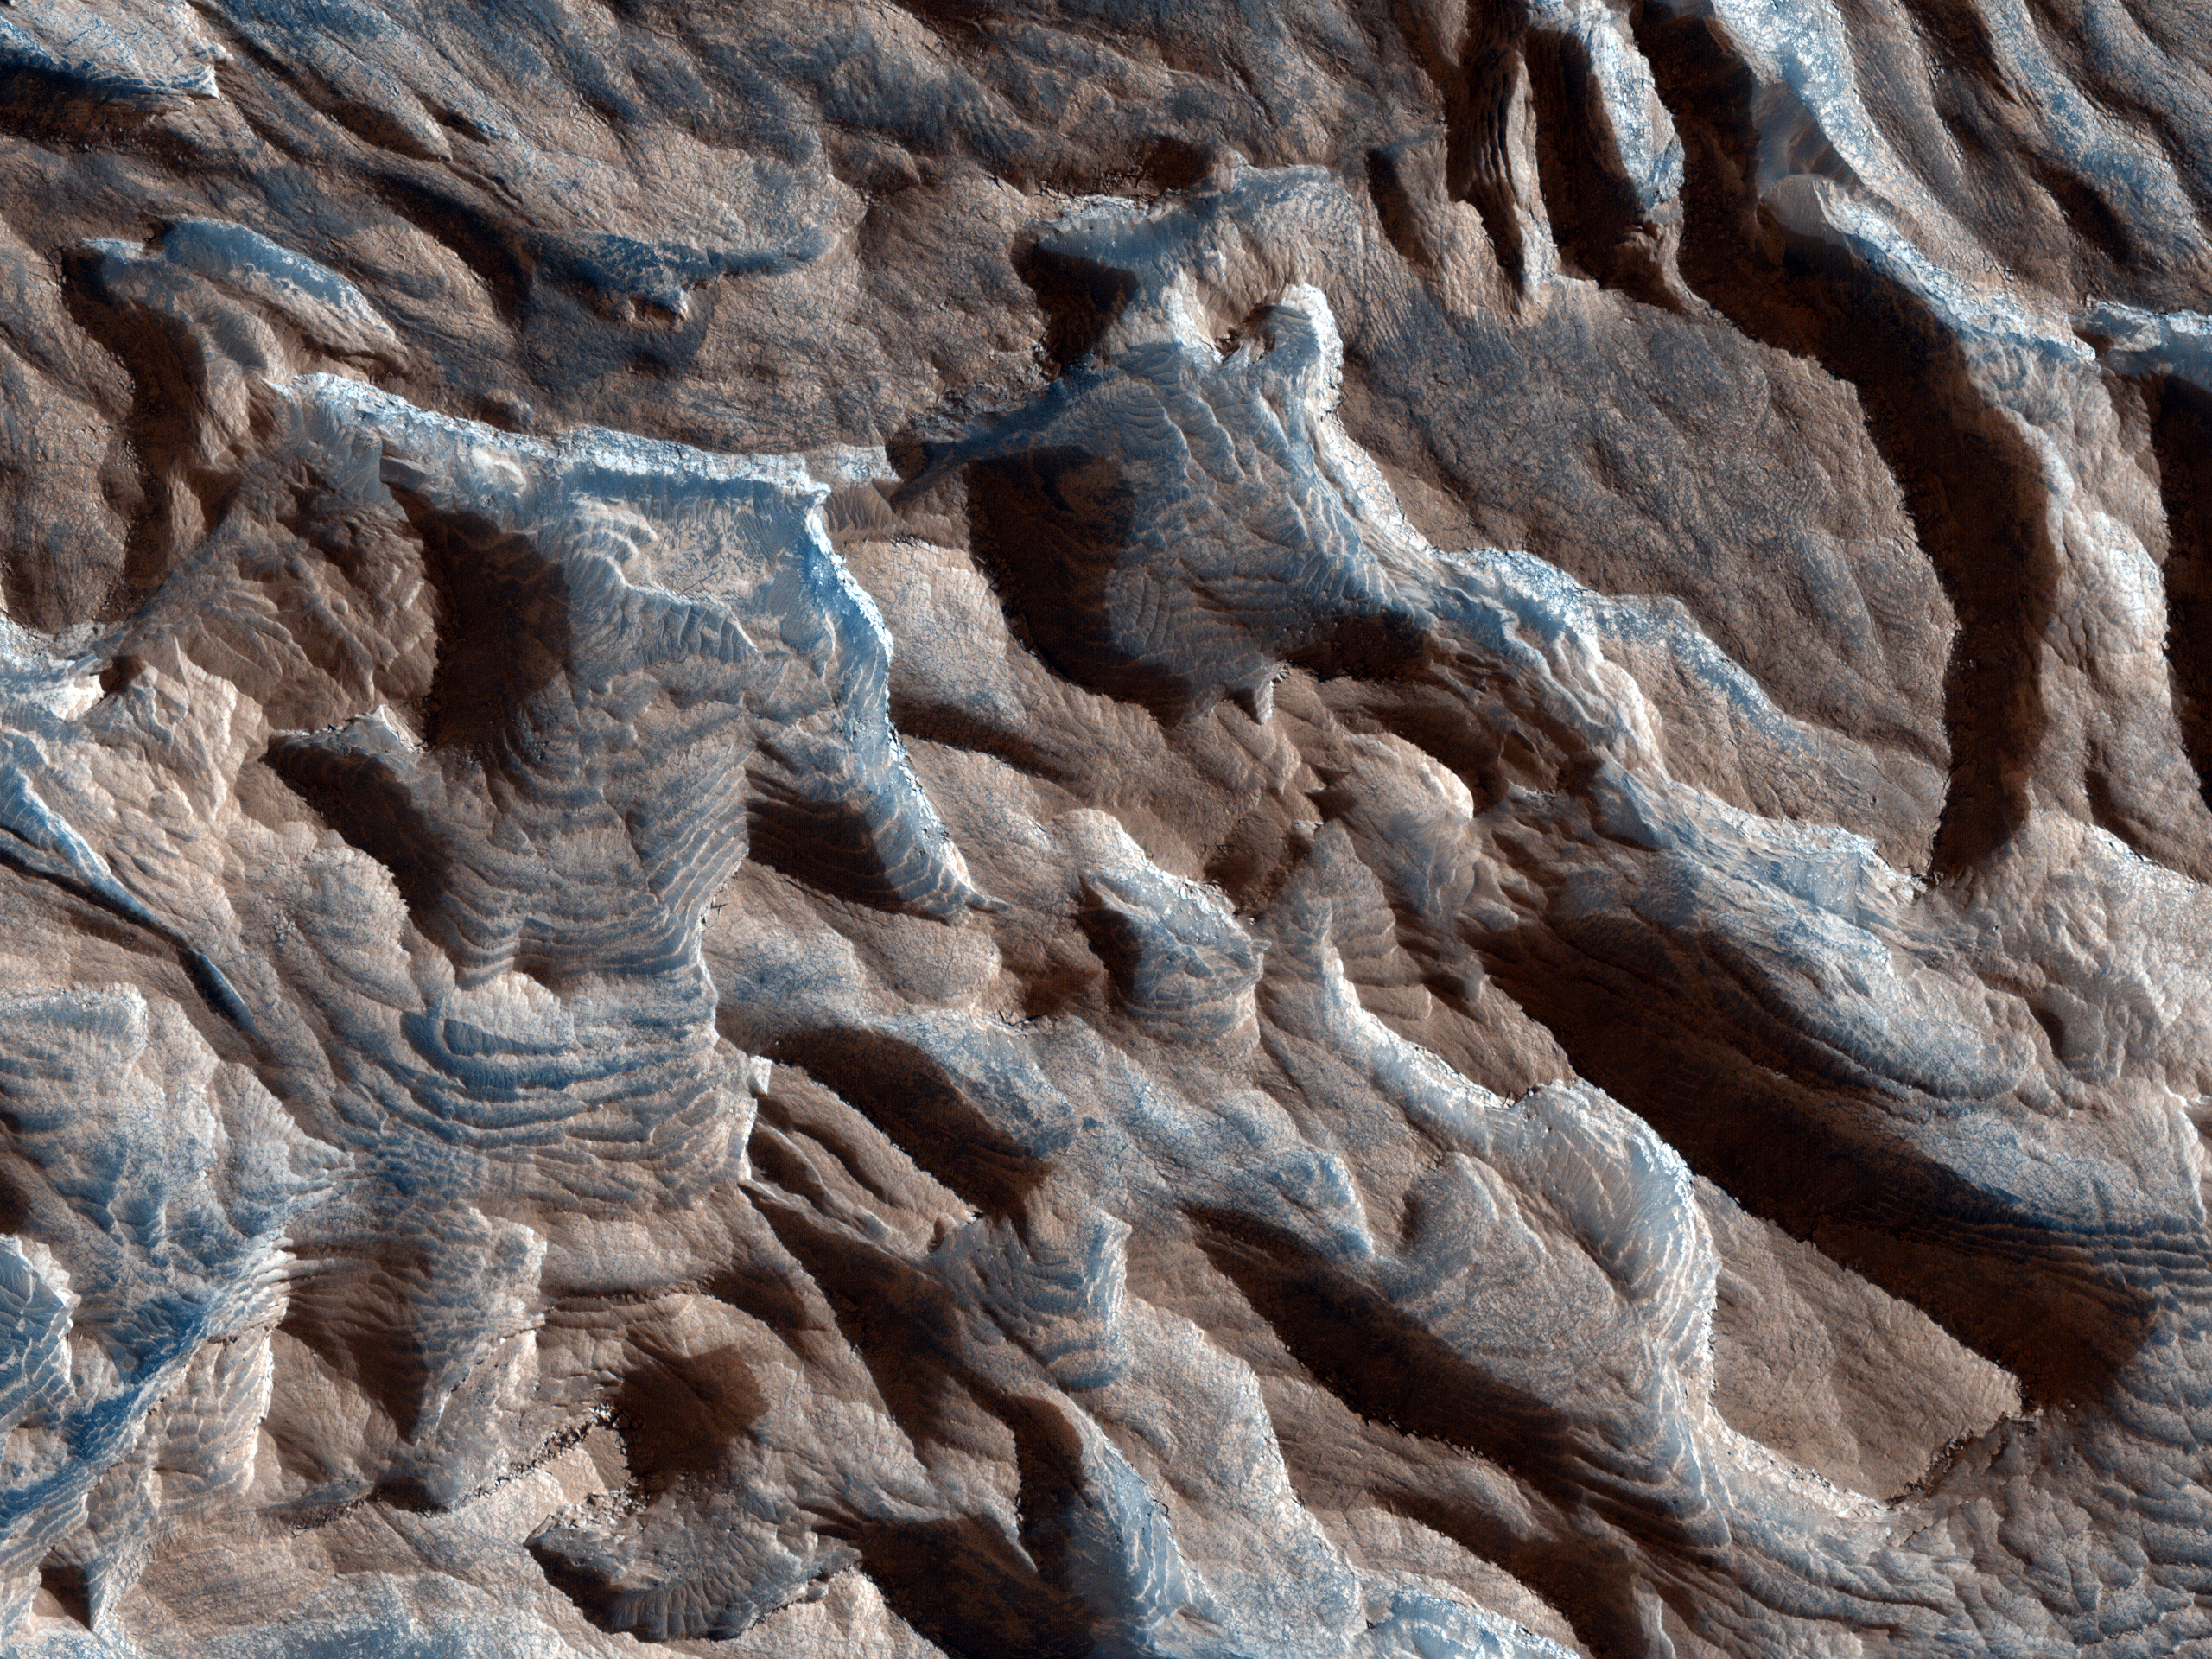

Lots of Layering in Becquerel Crater

Becquerel Crater is one of several impact craters in Arabia Terra that have light-toned layered deposits along the crater floor. The light-toned deposits are particularly striking to look at in this HiRISE image because they are stacked together to produce a thick sequence of layered beds. The layers appear to be only a few meters thick and show little variations in thickness.

On Earth, layered beds with these characteristics are typically formed in water environments, although aeolian (wind blown) deposition on Mars through a cyclic process is also possible. Volcanic eruptions would not be expected to produce ash or volcanic flows of such regular thickness, and there are no nearby volcanic vents.

Some of the layering in the image appears dark, probably due to deposition of basalt sand along flatter surfaces rather than any compositional variations in the layer beds themselves. Faults can also be seen displacing portions of the layered beds. The surface of the light-toned deposit is not smooth but instead appears disrupted into polygonal cracks and blocks.

Relative to most surfaces on Mars, there are almost no impact craters seen in this image. This is not due to a young age but rather to the friable (easily eroded) nature of the light-toned layered deposits that enable wind easily to erode the unit, thereby removing any impact craters. Evidence of erosion by the wind is most apparent in the bottom of the image where linear ridges most likely formed by wind scouring away material in a North-South direction and creating the ridges.

NASA’s Jet Propulsion Laboratory, a division of the California Institute of Technology in Pasadena, manages the Mars Reconnaissance Orbiter for NASA’s Science Mission Directorate, Washington. Lockheed Martin Space Systems, Denver, built the spacecraft. The High Resolution Imaging Science Experiment is operated by the University of Arizona, Tucson, and the instrument was built by Ball Aerospace & Technologies Corp., Boulder, Colo.

Originally released Oct. 10, 2007.

Credit: NASA/JPL-Caltech/University of Arizona